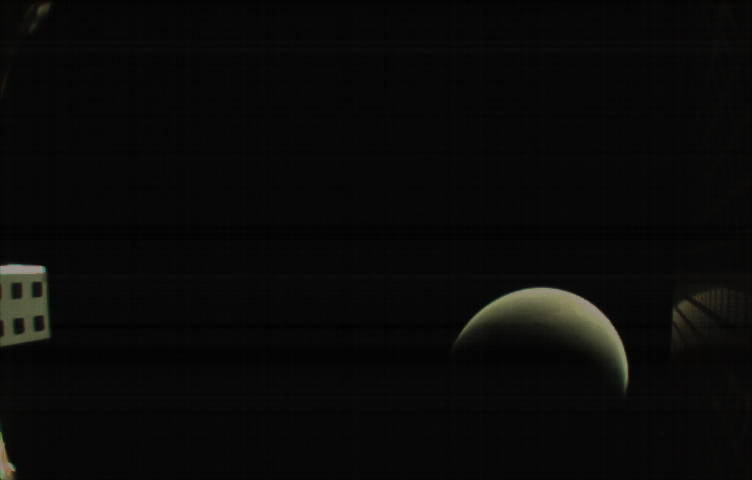

Away from Mars, With Reflection

MarCO-B, one of the experimental Mars Cube One (MarCO) CubeSats, took this image of Mars from about 10,900 miles (17,500 kilometers) away just after NASA’s InSight spacecraft landed on Mars on Nov. 26, 2018. MarCO-B flew by Mars with its twin, MarCO-A, to serve as communications relays for InSight as it touched down on the Red Planet around noon PST (3 p.m. EST). This image was taken at 1 p.m. PST (4 p.m. EST).

A crescent Mars with its south pole in the 4 o’clock position is visible in this picture. MarCO-B’s antenna reflector mirrors a portion of the illuminated part of Mars on the bottom right. The antenna feed (white rectangle with gold squares) is visible on the left. This image was taken about 50 minutes after PIA22833 and 10 seconds after PIA22832.

The MarCO and InSight projects are managed for NASA’s Science Mission Directorate, Washington, by JPL, a division of the California Institute of Technology, Pasadena.

Credit: NASA/JPL-Caltech